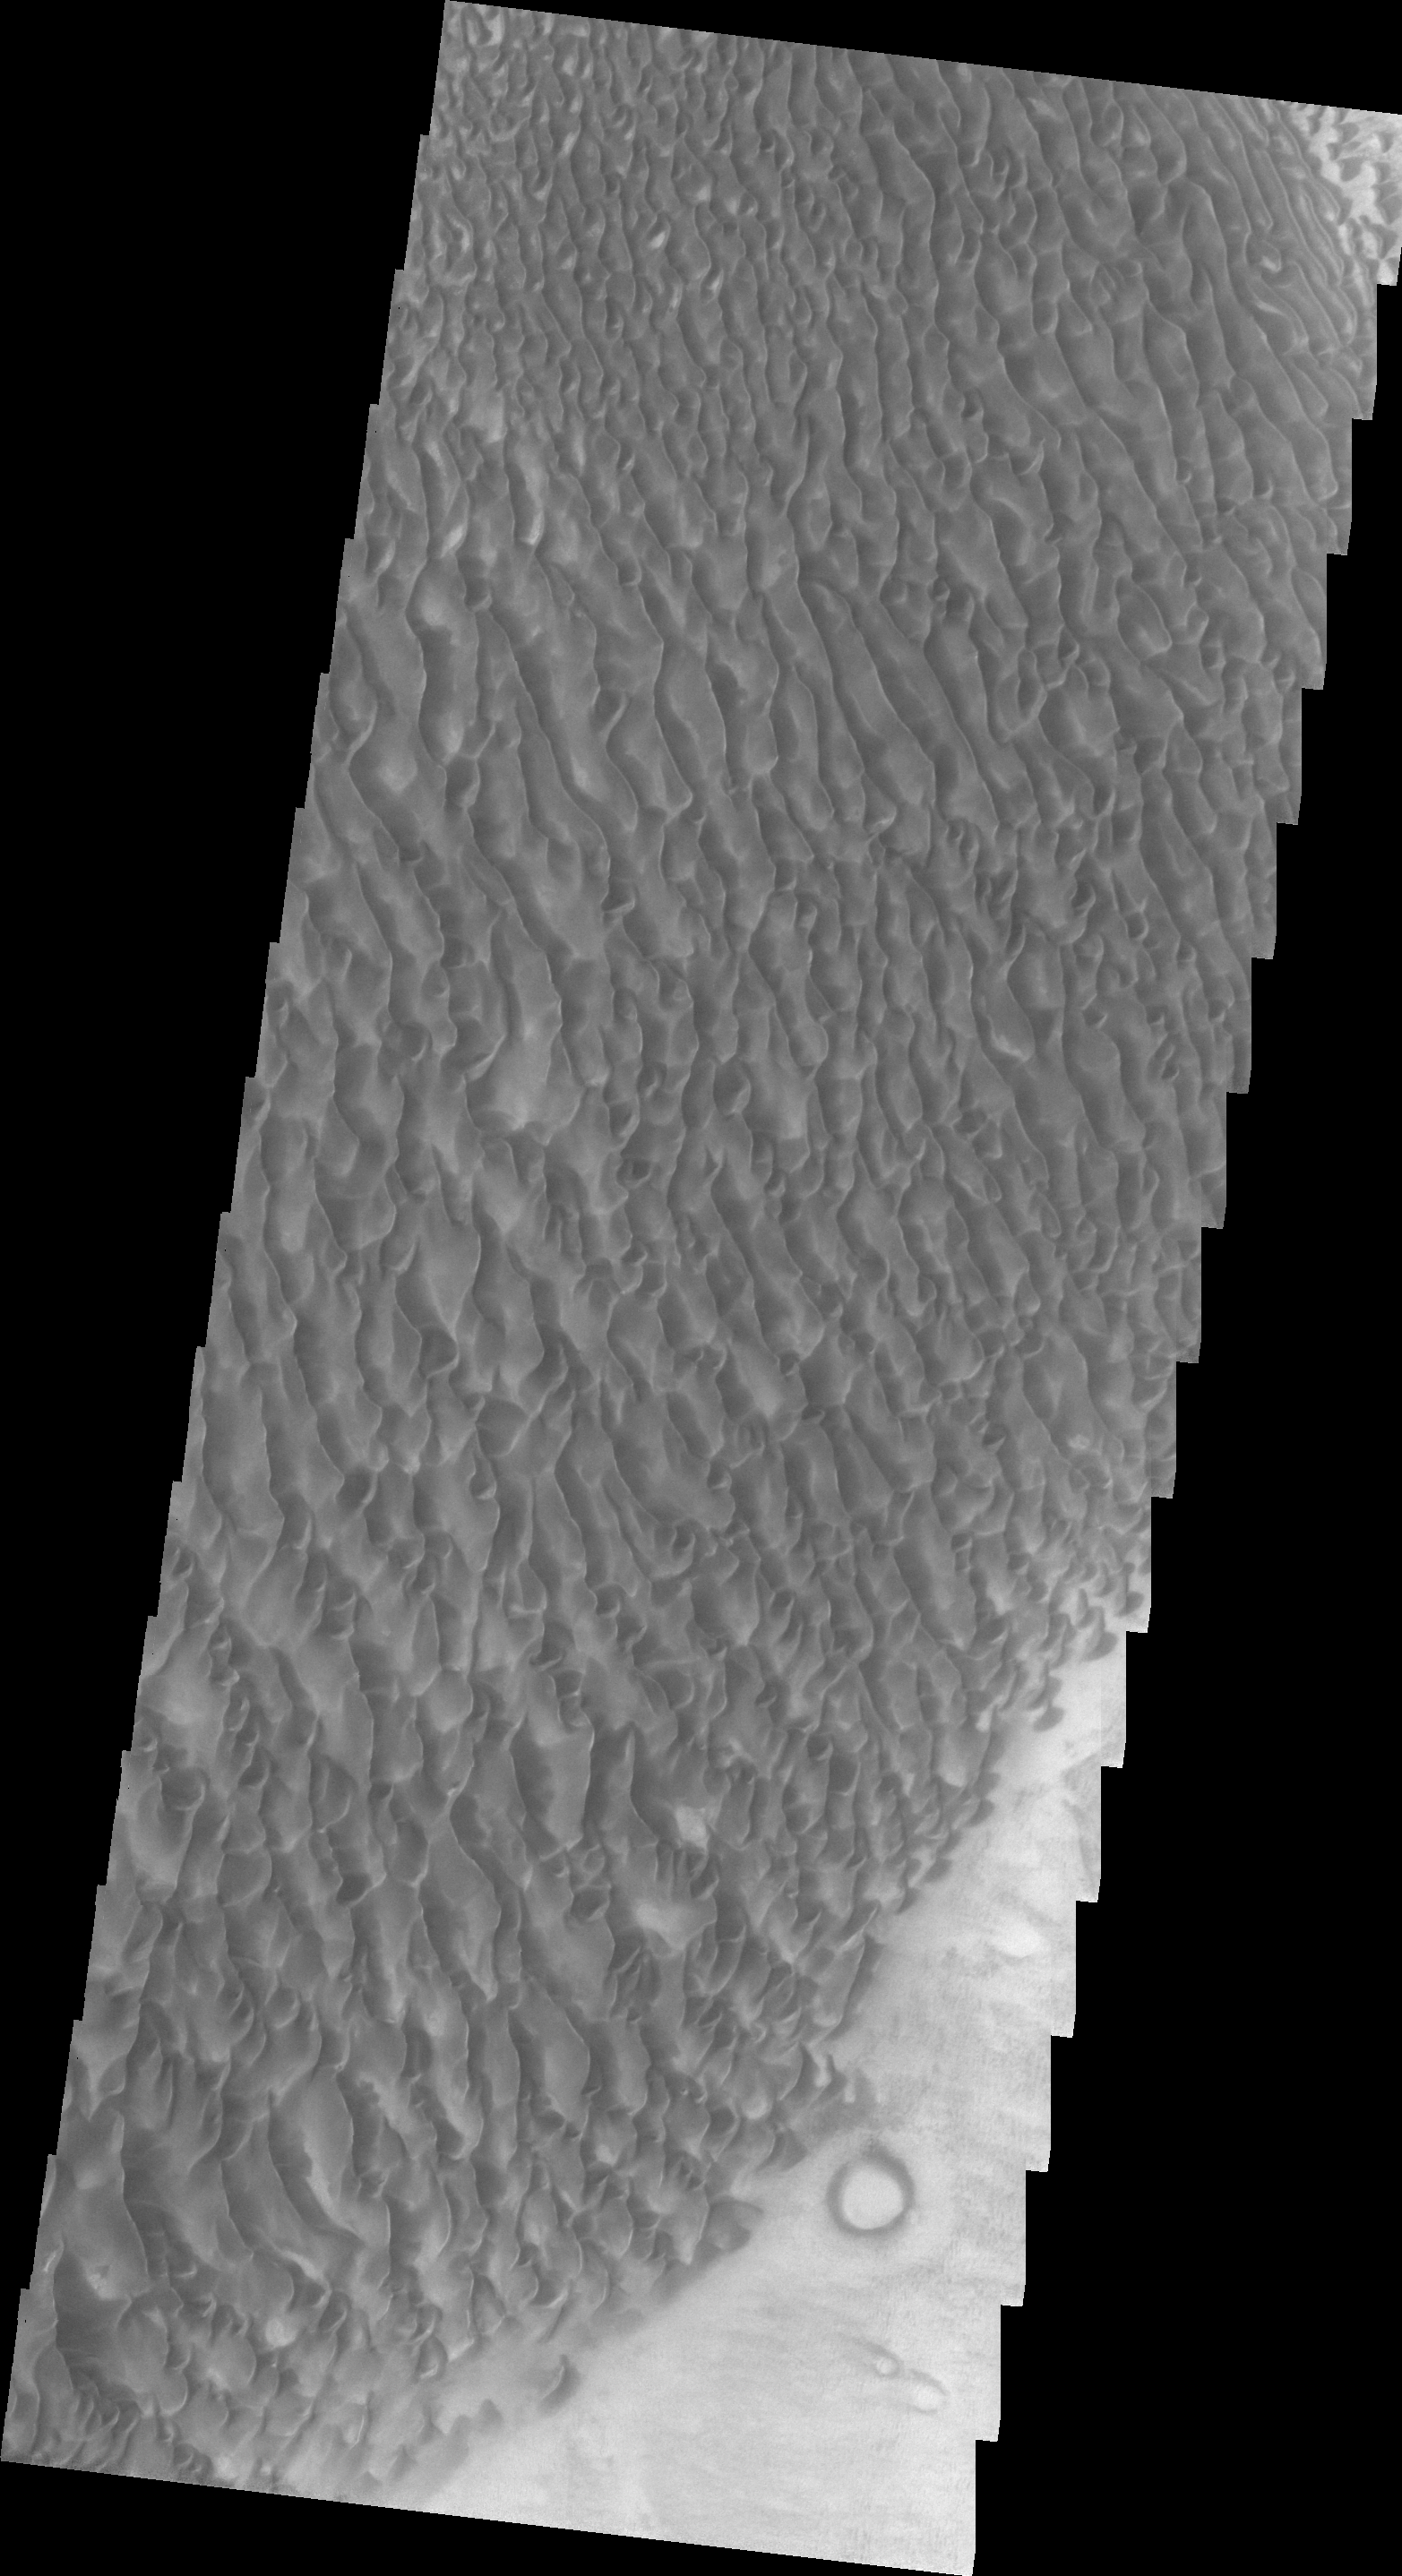

Proctor Crater

Today’s VIS image shows the same dunes in Proctor Crater as yesterday’s IR image. The images were acquired at the same time.

Image information: VIS instrument. Latitude -47.5N, Longitude 30.6E. 20 meter/pixel resolution.

Please see the THEMIS Data Citation Note for details on crediting THEMIS images.

Note: this THEMIS visual image has not been radiometrically nor geometrically calibrated for this preliminary release. An empirical correction has been performed to remove instrumental effects. A linear shift has been applied in the cross-track and down-track direction to approximate spacecraft and planetary motion. Fully calibrated and geometrically projected images will be released through the Planetary Data System in accordance with Project policies at a later time.

NASA’s Jet Propulsion Laboratory manages the 2001 Mars Odyssey mission for NASA’s Office of Space Science, Washington, D.C. The Thermal Emission Imaging System (THEMIS) was developed by Arizona State University, Tempe, in collaboration with Raytheon Santa Barbara Remote Sensing. The THEMIS investigation is led by Dr. Philip Christensen at Arizona State University. Lockheed Martin Astronautics, Denver, is the prime contractor for the Odyssey project, and developed and built the orbiter. Mission operations are conducted jointly from Lockheed Martin and from JPL, a division of the California Institute of Technology in Pasadena.

Credit: NASA/JPL/ASU